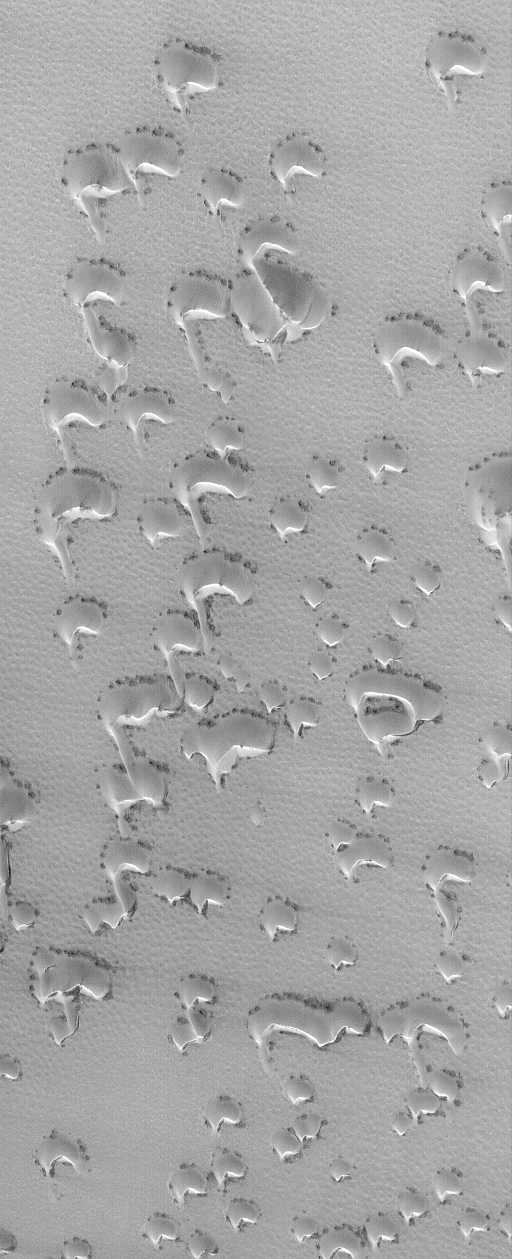

Springtime Dunes, 2004

12 April 2004
Today is April 12, 2004, the 43rd anniversary of the first human flight into space (Yuri Gagarin, 1961) and the 23rd anniversary of the first NASA Space Shuttle flight (Columbia, 1981). Meanwhile, on Mars, spring is in full swing in the martian northern hemisphere. With spring comes the annual defrosting of the north polar dunes. This Mars Global Surveyor (MGS) Mars Orbiter Camera (MOC) image, acquired on April 7, 2004, shows a field of small barchan (crescent-shaped) dunes covered with the remains of wintertime frost. The dark spots around the base of each dune mark the first signs of the spring thaw. The sand in these dunes is dark, like the black sand beaches of Hawaii or the dark, sandy soil of the rover, Opportunity, landing site, but in winter and spring their dark tone is obscured by bright carbon dioxide frost. This picture is located near 75.9°N, 45.3°W, and covers an area about 3 km (1.9 mi) across. Sunlight illuminates the scene from the lower left.

Credit: NASA/JPL/Malin Space Science Systems